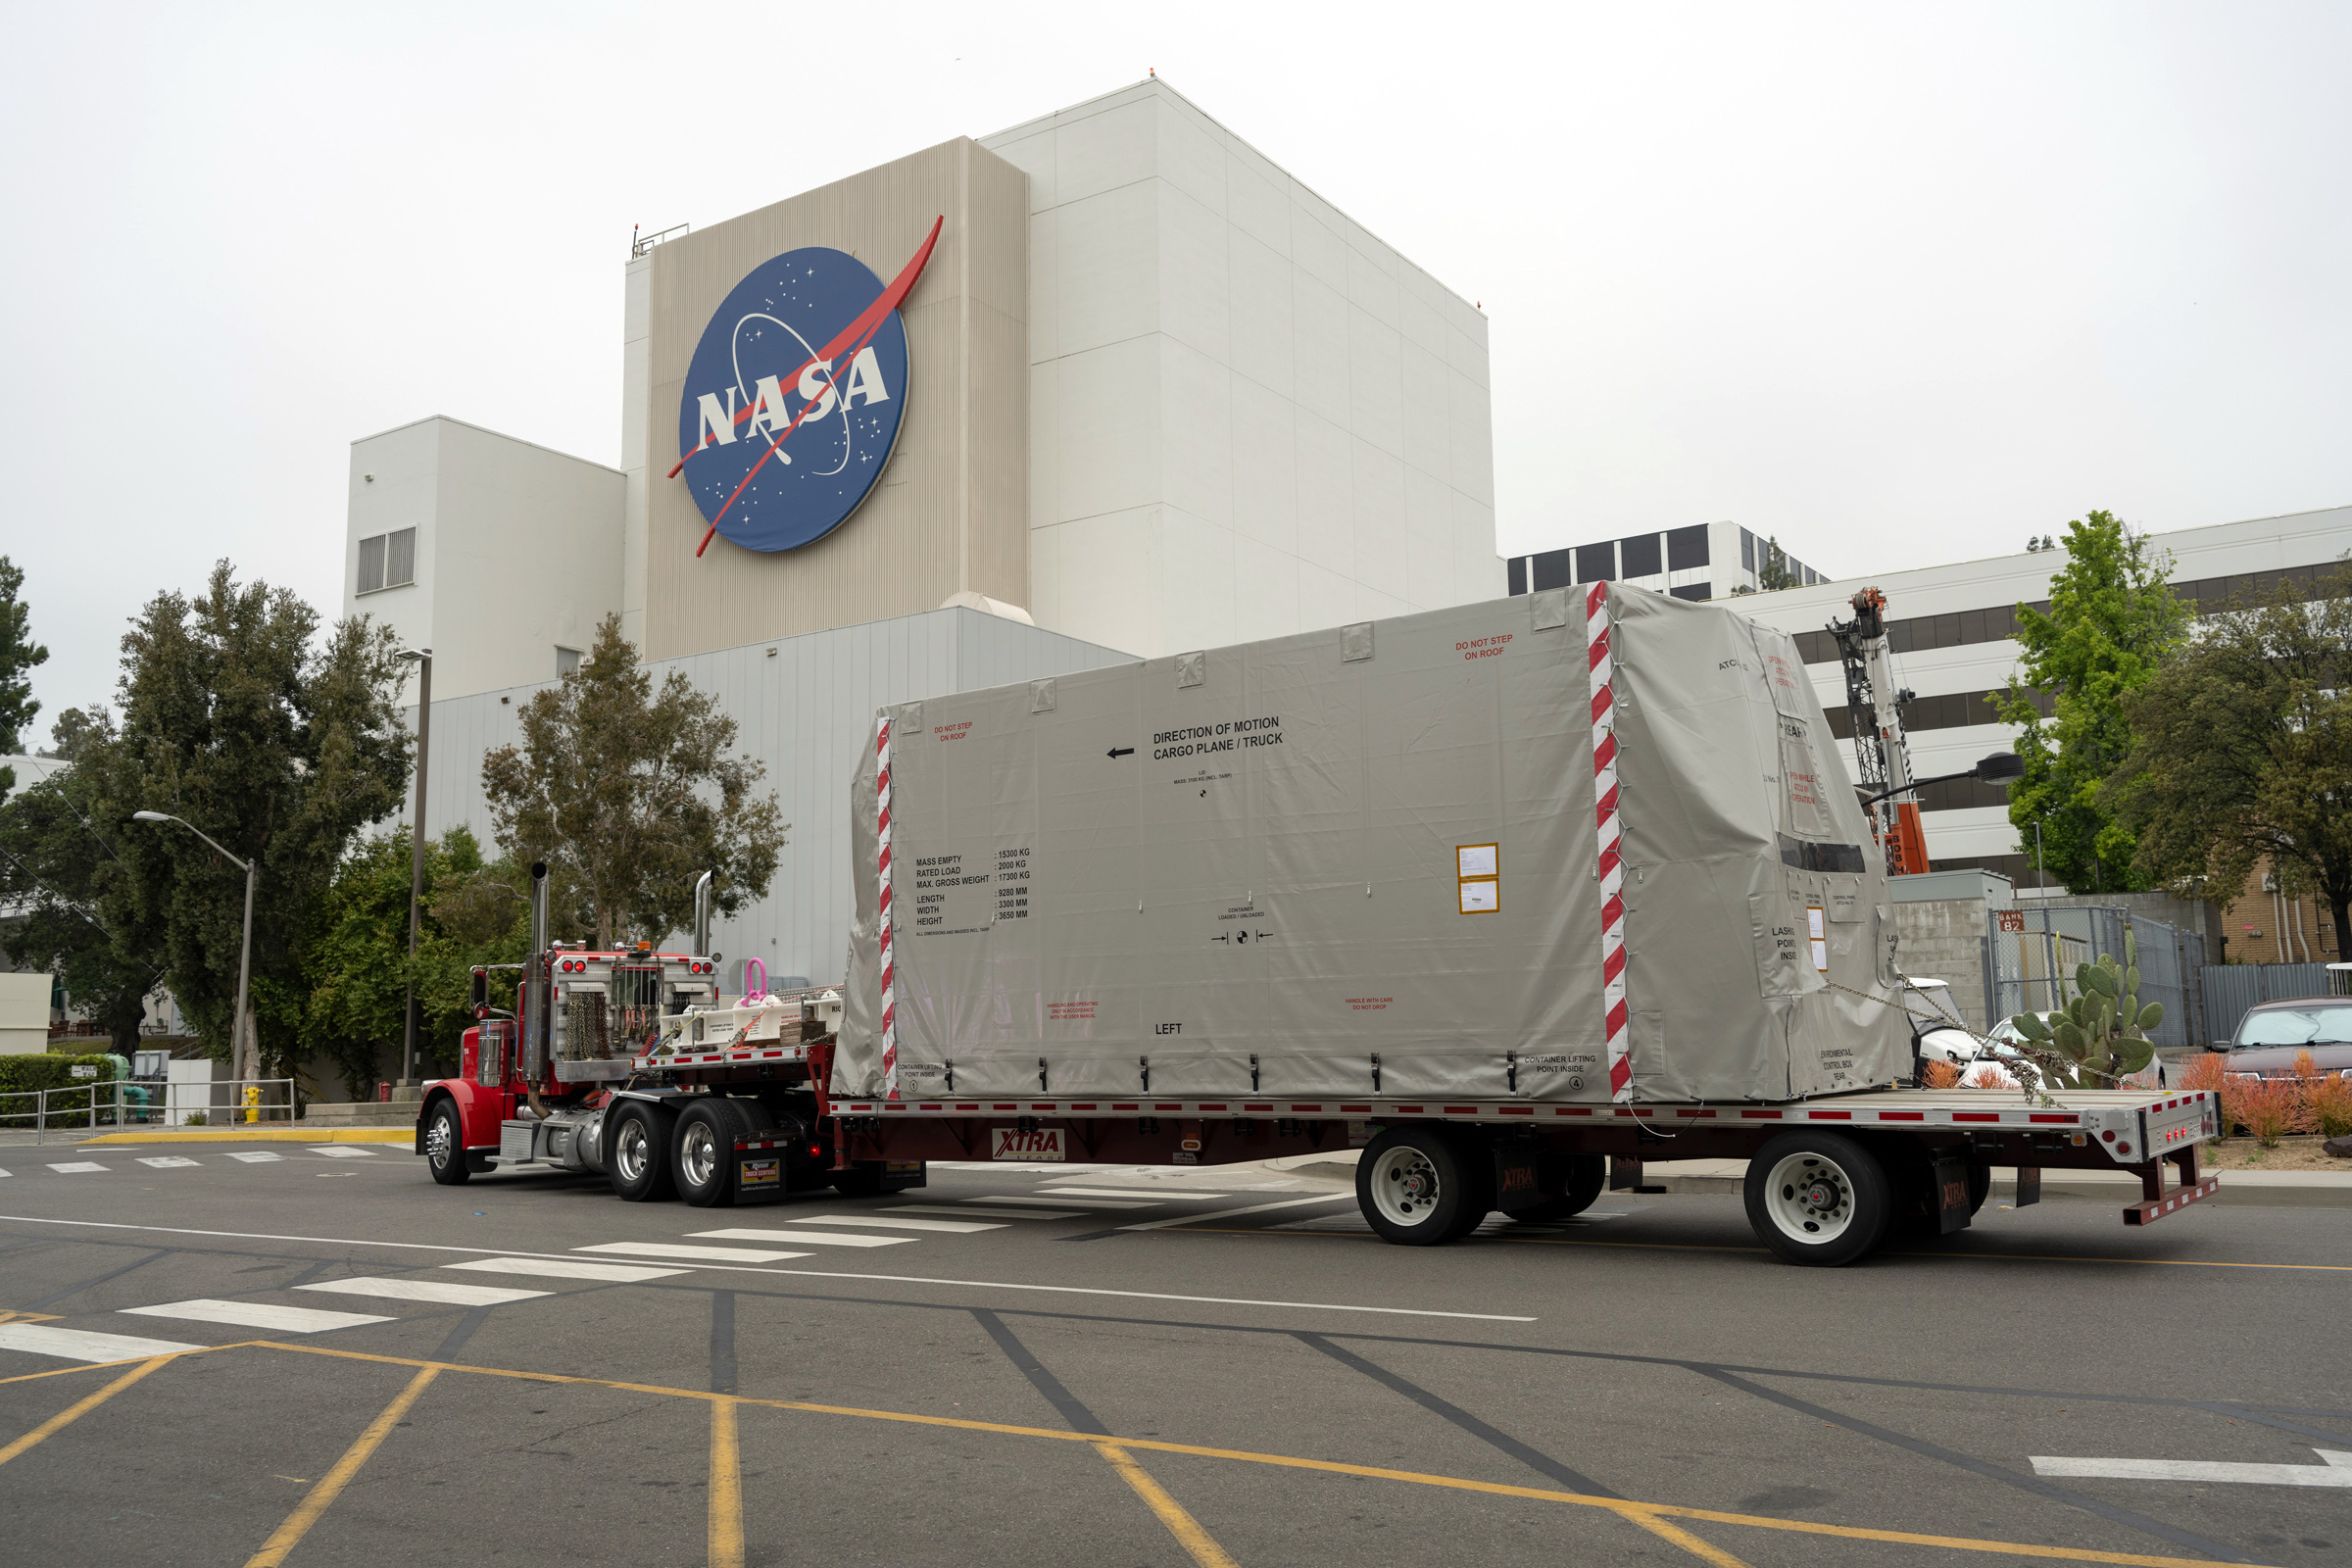

NEO Surveyor’s Transportation System Arrives at JPL’s High Bay 1

A truck arrives at NASA’s Jet Propulsion Laboratory in Southern California on June 3, 2024, to deliver the Medium Articulating Transportation System (MATS), which will be used during the construction and transportation of components for NASA’s Near-Earth Object Surveyor mission. Originating at the aerospace company Beyond Gravity in Vienna, Austria, the MATS traveled via ship through the Panama Canal to Port Hueneme, California, before arriving by road at JPL.

Construction has begun on NEO Surveyor’s instrument enclosure in the High Bay 1 clean room at JPL’s Spacecraft Assembly Facility. When the enclosure is complete later this year, it will be moved inside the MATS to NASA’s Johnson Space Center in Houston for environmental testing. The MATS is a transportable clean room with its own filtration and climate control systems that keep the spacecraft and components clean, stable, and safe while being moved between facilities.

Figure A shows the MATS being lowered to the ground in front of the high bay’s airlock after being lifted by a crane from the truck’s flatbed trailer. The MATS was then rolled into the airlock to be cleaned before entering the high bay clean room.

NEO Surveyor’s instrument enclosure contains the spacecraft’s telescope, mirrors, and infrared sensors that will be used to detect, track, and characterize the most hazardous near-Earth objects. BAE Systems, Space Dynamics Laboratory, and Teledyne are among the aerospace and engineering companies contracted to build the spacecraft and its instrumentation. The Laboratory for Atmospheric and Space Physics at the University of Colorado, Boulder will support operations, and IPAC at Caltech in Pasadena, California, is responsible for processing survey data and producing the mission’s data products. JPL manages the project; Caltech manages JPL for NASA.

Launching no earlier than 2027, NEO Surveyor supports the objectives of NASA’s Planetary Defense Coordination Office (PDCO) at NASA Headquarters in Washington. The NASA Authorization Act of 2005 directed NASA to discover and characterize at least 90% of the near-Earth objects more than 140 meters (460 feet) across that come within 30 million miles (48 million kilometers) of our planet’s orbit. Objects of this size can cause significant regional damage, or worse, should they impact the Earth.

Credit: NASA/JPL-Caltech